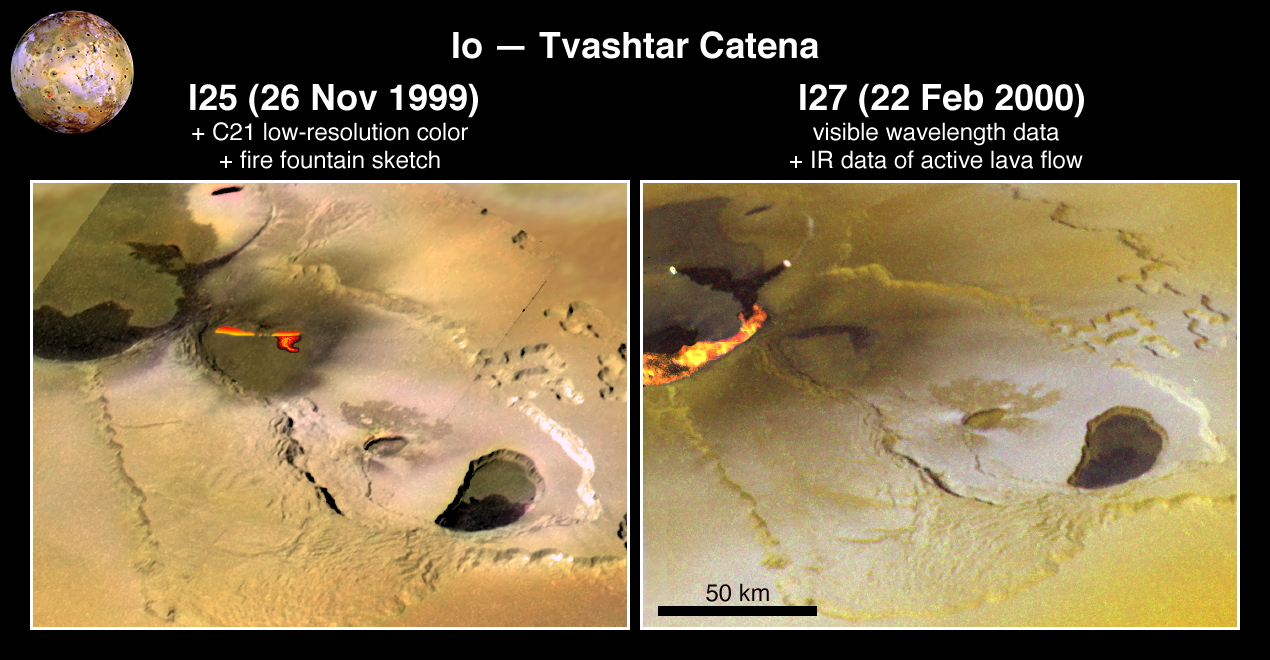

Eruption at Tvashtar Catena on Io

This pair of images taken by NASA’s Galileo spacecraft captures a dynamic eruption at Tvashtar Catena, a chain of volcanic bowls on Jupiter’s moon Io. They show a change in the location of hot lava over a period of a few months in 1999 and early 2000.

The image on the left uses data obtained on Nov. 26 and July 3, 1999, at resolutions of 183 meters (600 feet) and 1.3 kilometers (0.8 miles) per pixel, respectively. The red and yellow lava flow itself is an illustration based upon imaging data.

The image on the right is a composite using a five-color observation made on Feb. 22, 2000, at 315 meters (1030 feet) per pixel. These are among the most fortuitous observations made by Galileo because this style of volcanism is too unpredictable and short-lived to plan to photograph. Short-lived bursts of volcanic activity on Io had been previously detected from Earth-based observations, but interpreting the style of volcanic activity from those lower-resolution views was highly speculative.

These Galileo observations confirm hypotheses that the initial, intense thermal output comes from active lava fountains. Galileo’s high-resolution observations of volcanic activity on Io have also confirmed other hypotheses based on earlier, low-resolution data. These include interpretations of slowly spreading lava flows at Prometheus and Amirani and an active lava lake at Pele. These tests of earlier hypotheses increase scientists’ confidence in interpreting volcanic activity seen in low-resolution remote sensing data of Earth as well as Io. However, these data are still of insufficient resolution to adequately test the more quantitative models that have been applied to volcanic eruptions on Earth and Io.

These images also show other geologic features on Io, such as the scalloped margins of the plateau to the northeast of the active lavas. These margins appear to have formed by sapping, a process usually associated with springs of water. Liquid sulfur dioxide might be the fluid responsible for sapping on Io. A better understanding of sapping on Io will influence how scientists interpret similar features on Mars(where the viability of carbon dioxide or water as the sapping fluid remains controversial).

The individual images in this composite can be viewed separately in PIA02545 (left hand image) and PIA02550 (right hand image).

The Jet Propulsion Laboratory, Pasadena, Calif., manages the Galileo mission for NASA’s Office of Space Science, Washington, DC. JPL is a division of the California Institute of Technology in Pasadena.

Images and data received from Galileo are posted on the Galileo mission home page at http://solarsystem.nasa.gov/galileo/. Background information and educational context for the images can be found at http://solarsystem.nasa.gov/galileo/gallery/index.cfm.

Images were produced by Brown University, Providence, R.I.,http://www.planetary.brown.edu/, DLR (German Aerospace Center) Berlin,http://www.dlr.de/pf/, and University of Arizona, Tempe

Credit: NASA/JPL/University of Arizona